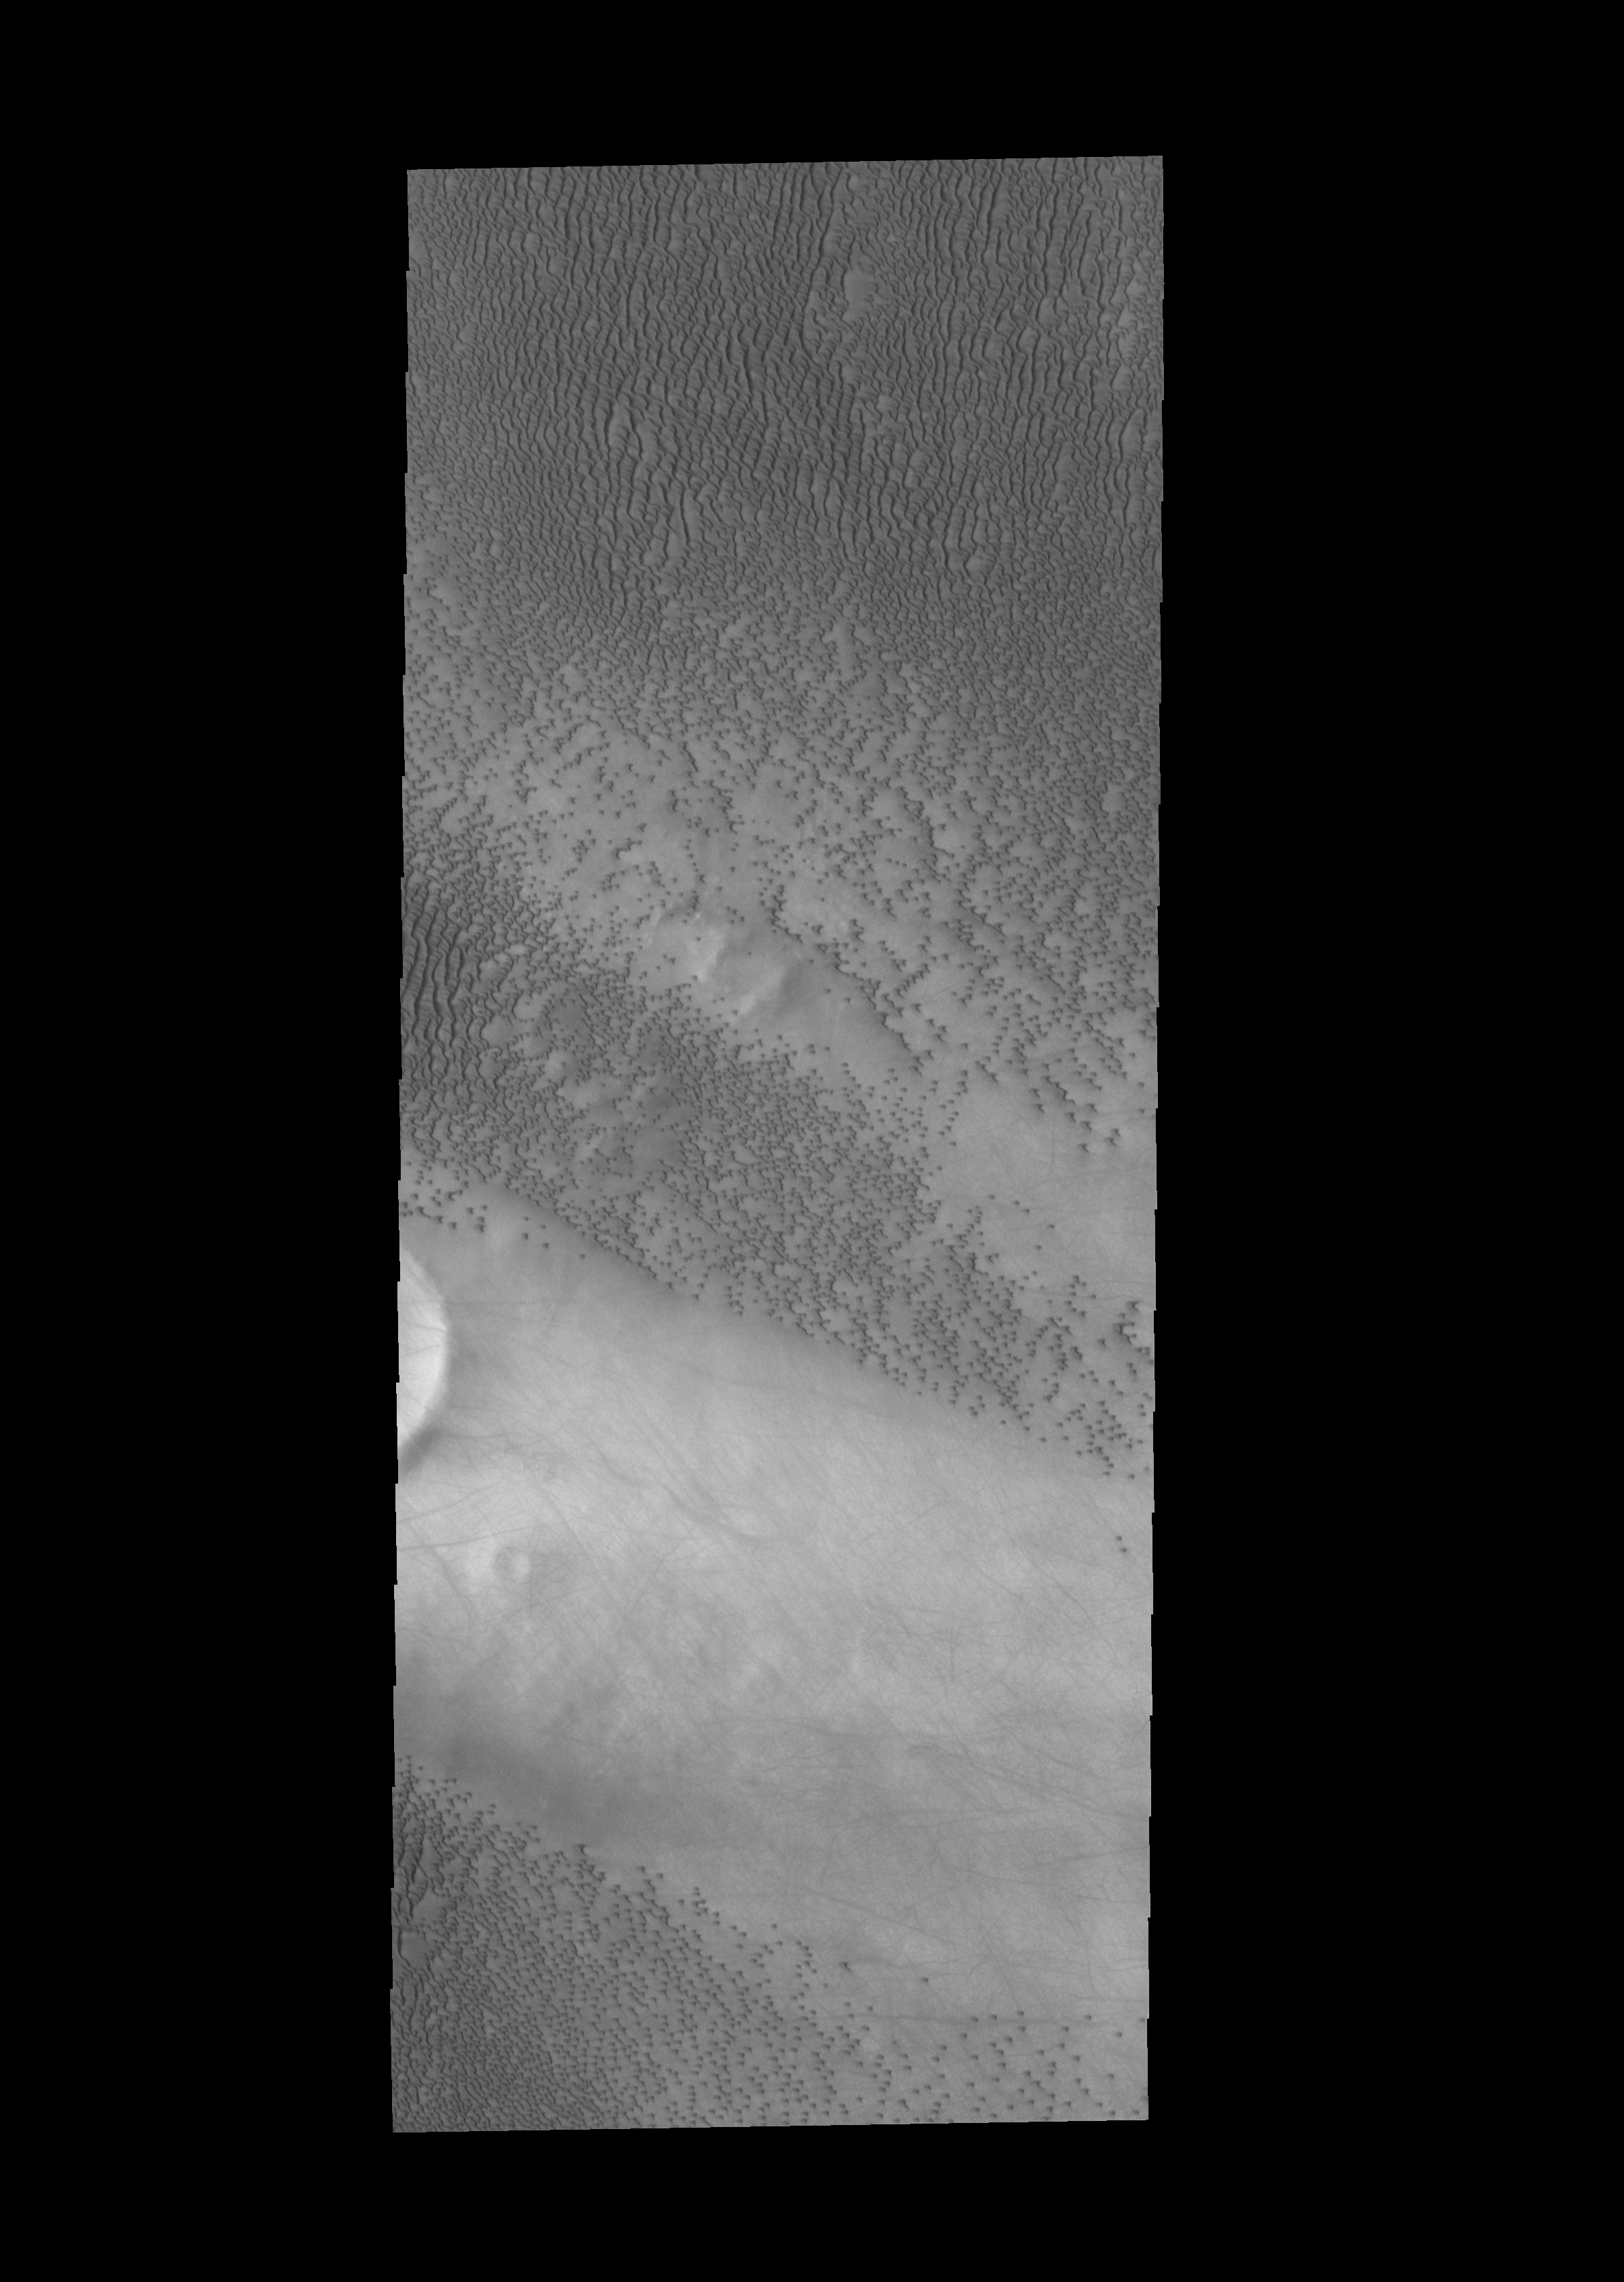

More Siton Undae

Today’s image shows another section of Siton Undae. There is a crater just off the image to the left (west). In the lee of this unnamed crater there are no dunes, but there are numerous dust devil tracks. Dunes surround the crater, except for the lee area. The winds, moving from west to east, are channeled into a choatic regime by the crater rim, which has created the dune free area and the dust devils.

Credit: NASA/JPL-Caltech/ASU